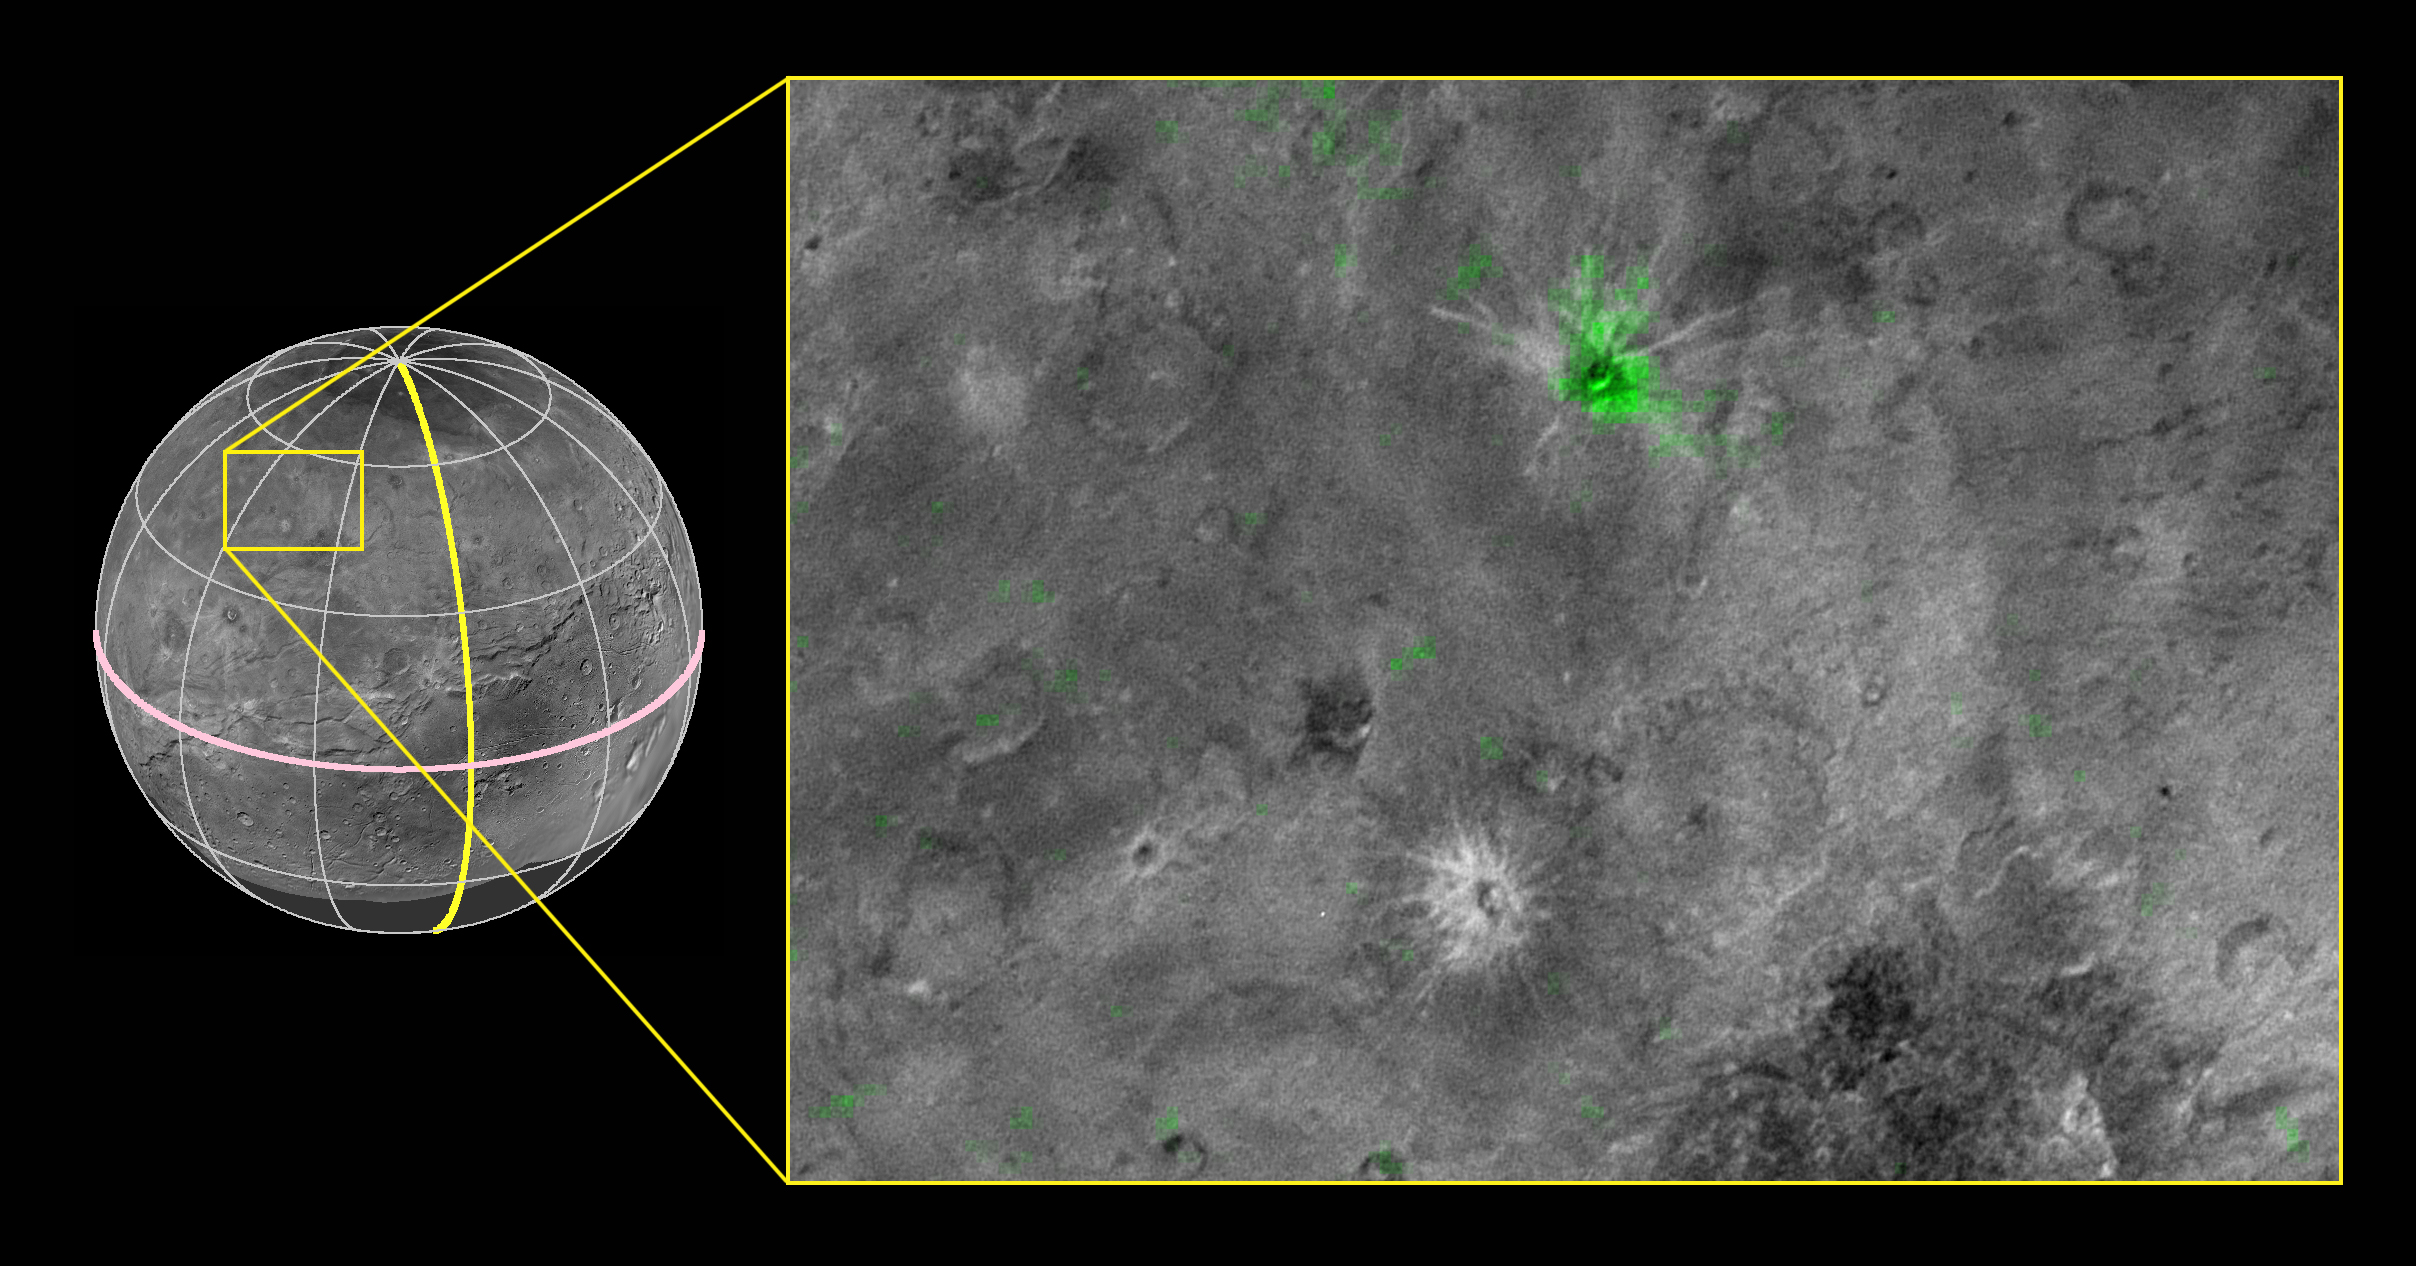

The Youngest Crater on Charon?

Annotated Version

New Horizons scientists have discovered a striking contrast between one of the fresh craters on Pluto’s largest moon Charon and a neighboring crater dotting the moon’s Pluto-facing hemisphere. The crater, informally named Organa, caught scientists’ attention as they were studying New Horizons’ highest-resolution infrared compositional scan of Charon. Organa and portions of the surrounding material ejected from it show infrared absorption at wavelengths of about 2.2 microns, indicating that the crater is rich in frozen ammonia — and, from what scientists have seen so far, unique on Pluto’s largest moon. The infrared spectrum of nearby Skywalker crater, for example, is similar to the rest of Charon’s craters and surface, with features dominated by ordinary water ice.

This composite image is based on observations from the New Horizons Ralph/LEISA instrument made at 10:25 UT (6:25 a.m. EDT) on July 14, 2015, when New Horizons was 50,000 miles (81,000 kilometers) from Charon. The spatial resolution is 3 miles (5 kilometers) per pixel. The LEISA data were downlinked Oct. 1-4, 2015, and processed into a map of Charon’s 2.2 micron ammonia-ice absorption band. Long Range Reconnaissance Imager (LORRI) panchromatic images used as the background in this composite were taken about 8:33 UT (4:33 a.m. EDT) July 14 at a resolution of 0.6 miles (0.9 kilometers) per pixel and downlinked Oct. 5-6. The ammonia absorption map from LEISA is shown in green on the LORRI image. The region covered by the yellow box is 174 miles across (280 kilometers).

The Johns Hopkins University Applied Physics Laboratory in Laurel, Maryland, designed, built, and operates the New Horizons spacecraft, and manages the mission for NASA’s Science Mission Directorate. The Southwest Research Institute, based in San Antonio, leads the science team, payload operations and encounter science planning. New Horizons is part of the New Frontiers Program managed by NASA’s Marshall Space Flight Center in Huntsville, Alabama.

Credit: NASA/Johns Hopkins University Applied Physics Laboratory/Southwest Research Institute